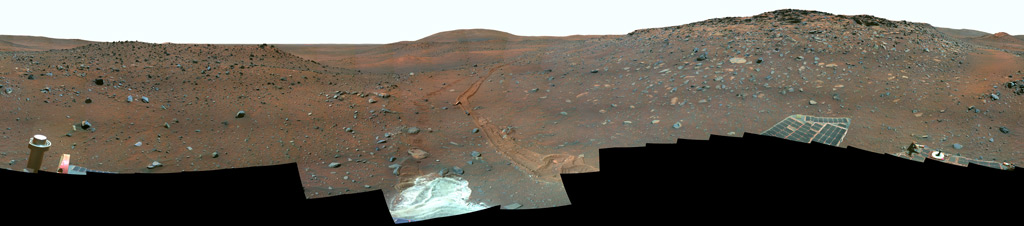

‘Calypso’ Panorama of Spirit’s View from ‘Troy’ (False Color)

This full-circle view from the panoramic camera (Pancam) on NASA’s Mars Exploration Rover Spirit shows the terrain surrounding the location called “Troy,” where Spirit became embedded in soft soil during the spring of 2009. The hundreds of images combined into this view were taken beginning on the 1,906th Martian day (or sol) of Spirit’s mission on Mars (May 14, 2009) and ending on Sol 1943 (June 20, 2009).

North is at the center; south at both ends. The western edge of the low plateau called Home Plate dominates the right half of the panorama. At the far right is a bright-topped mound called “Von Braun,” a possible future destination for Spirit’s exploration. Near the center of the panorama, in the distance, lies Husband Hill, where Spirit recorded views from the summit in 2005. The ridge on the left, near the rover tracks leading to Troy from the north, is called “Tsiolkovsky.” For scale, the parallel tracks are about 1 meter (39 inches) apart. The track on the right is more evident because Spirit was driving backwards, dragging its right-front wheel, which no longer rotates.

The bright soil in the center foreground is soft material in which Spirit became embedded after the wheels on that side cut through a darker top layer. The composition of different layers in the soil at the site became the subject of intense investigation by tools on Spirit’s robotic arm.

The Pancam team named this scene the camera’s Calypso Panorama. This version is a false-color, red-green-blue composite panorama generated from images taken through the Pancam’s 750-nanometer, 530-nanometer and 430-nanometer filters. The false color enhances visibility of differences among the types of rock and soil material in the image.

Spirit has been investigating a region within Mars’ Gusev Crater for more than 67 months in what was originally planned as a three-month mission.

Credit: NASA/JPL-Caltech/Cornell University